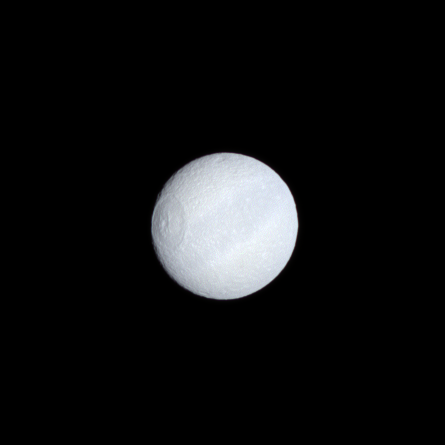

Tethys’ Subtle Hues

Tethys’ dark equatorial band is seen in natural color on the moon’s leading hemisphere. The largest impact basin on Tethys, Odysseus (400 kilometers, or 250 miles, across), appears on the left.

Images taken using red, green and blue spectral filters were combined to create this natural color view. The images were acquired with the Cassini spacecraft narrow-angle camera on Oct. 27, 2008 at a distance of approximately 1.203 million kilometers (747,500 miles) from Tethys and at a Sun-Tethys-spacecraft, or phase, angle of 10 degrees. Image scale is 7 kilometers (4 miles) per pixel.

The Cassini-Huygens mission is a cooperative project of NASA, the European Space Agency and the Italian Space Agency. The Jet Propulsion Laboratory, a division of the California Institute of Technology in Pasadena, manages the mission for NASA’s Science Mission Directorate, Washington, D.C. The Cassini orbiter and its two onboard cameras were designed, developed and assembled at JPL. The imaging operations center is based at the Space Science Institute in Boulder, Colo.

Credit: NASA/JPL/Space Science Institute